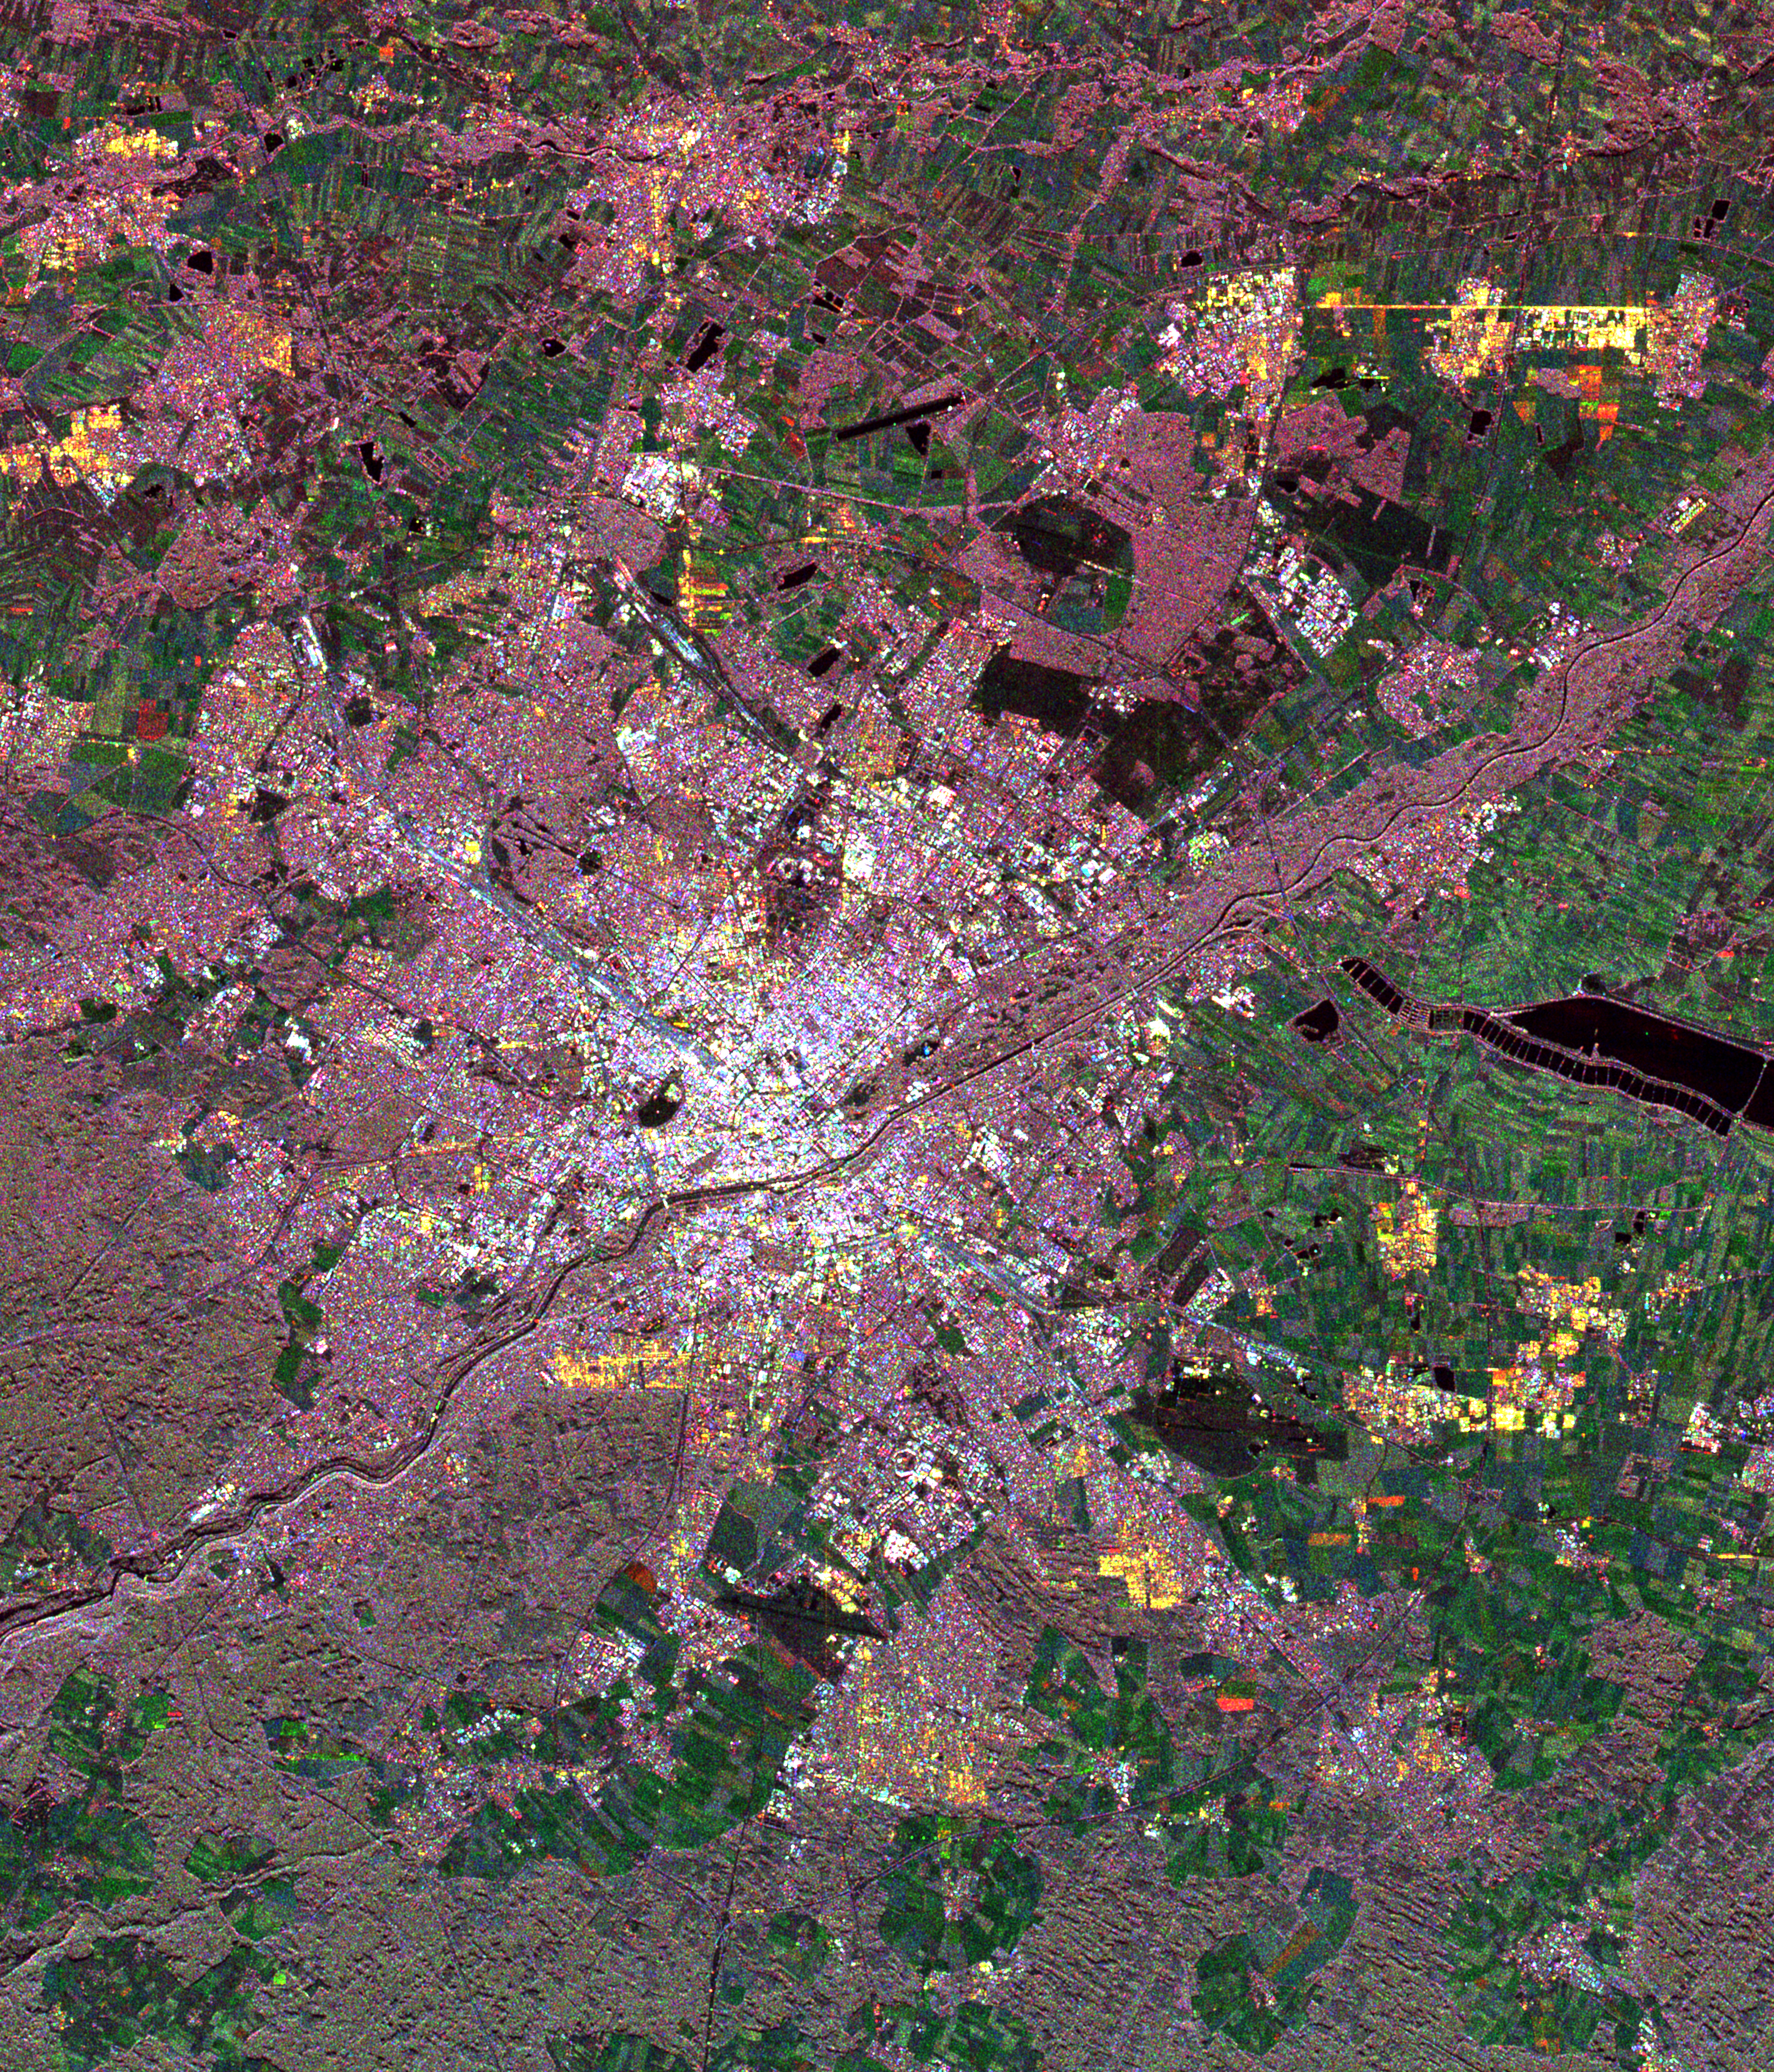

Space Radar Image of Munich, Germany

This spaceborne radar image of Munich, Germany illustrates the capability of a multi-frequency radar system to highlight different land use patterns in the area surrounding Bavaria’s largest city. Central Munich is the white area at the middle of the image, on the banks of the Isar River. Pink areas are forested, while green areas indicate clear-cut and agricultural terrain. The Munich region served as a primary “supersite” for studies in ecology, hydrology and radar calibration during the Spaceborne Imaging Radar-C/X-Band Synthetic Aperture Radar (SIR-C/X-SAR) missions. Scientists were able to use these data to map patterns of forest damage from storms and areas affected by bark beetle infestation.

The image was acquired by SIR-C/X-SAR onboard the space shuttle Endeavour on April 18, 1994. The image is 37 kilometers by 32 kilometers (23 miles by 20 miles) and is centered at 48.2 degrees North latitude, 11.5 degrees East longitude. North is toward the upper right. The colors are assigned to different radar frequencies and polarizations of the radar as follows: red is L-band, vertically transmitted and horizontally received; green is C-band, vertically transmitted and horizontally received; and blue is C-band vertically transmitted and received. SIR-C/X-SAR, a joint mission of the German, Italian, and United States space agencies, is part of NASA’s Mission to Planet Earth.

Credit: NASA/JPL